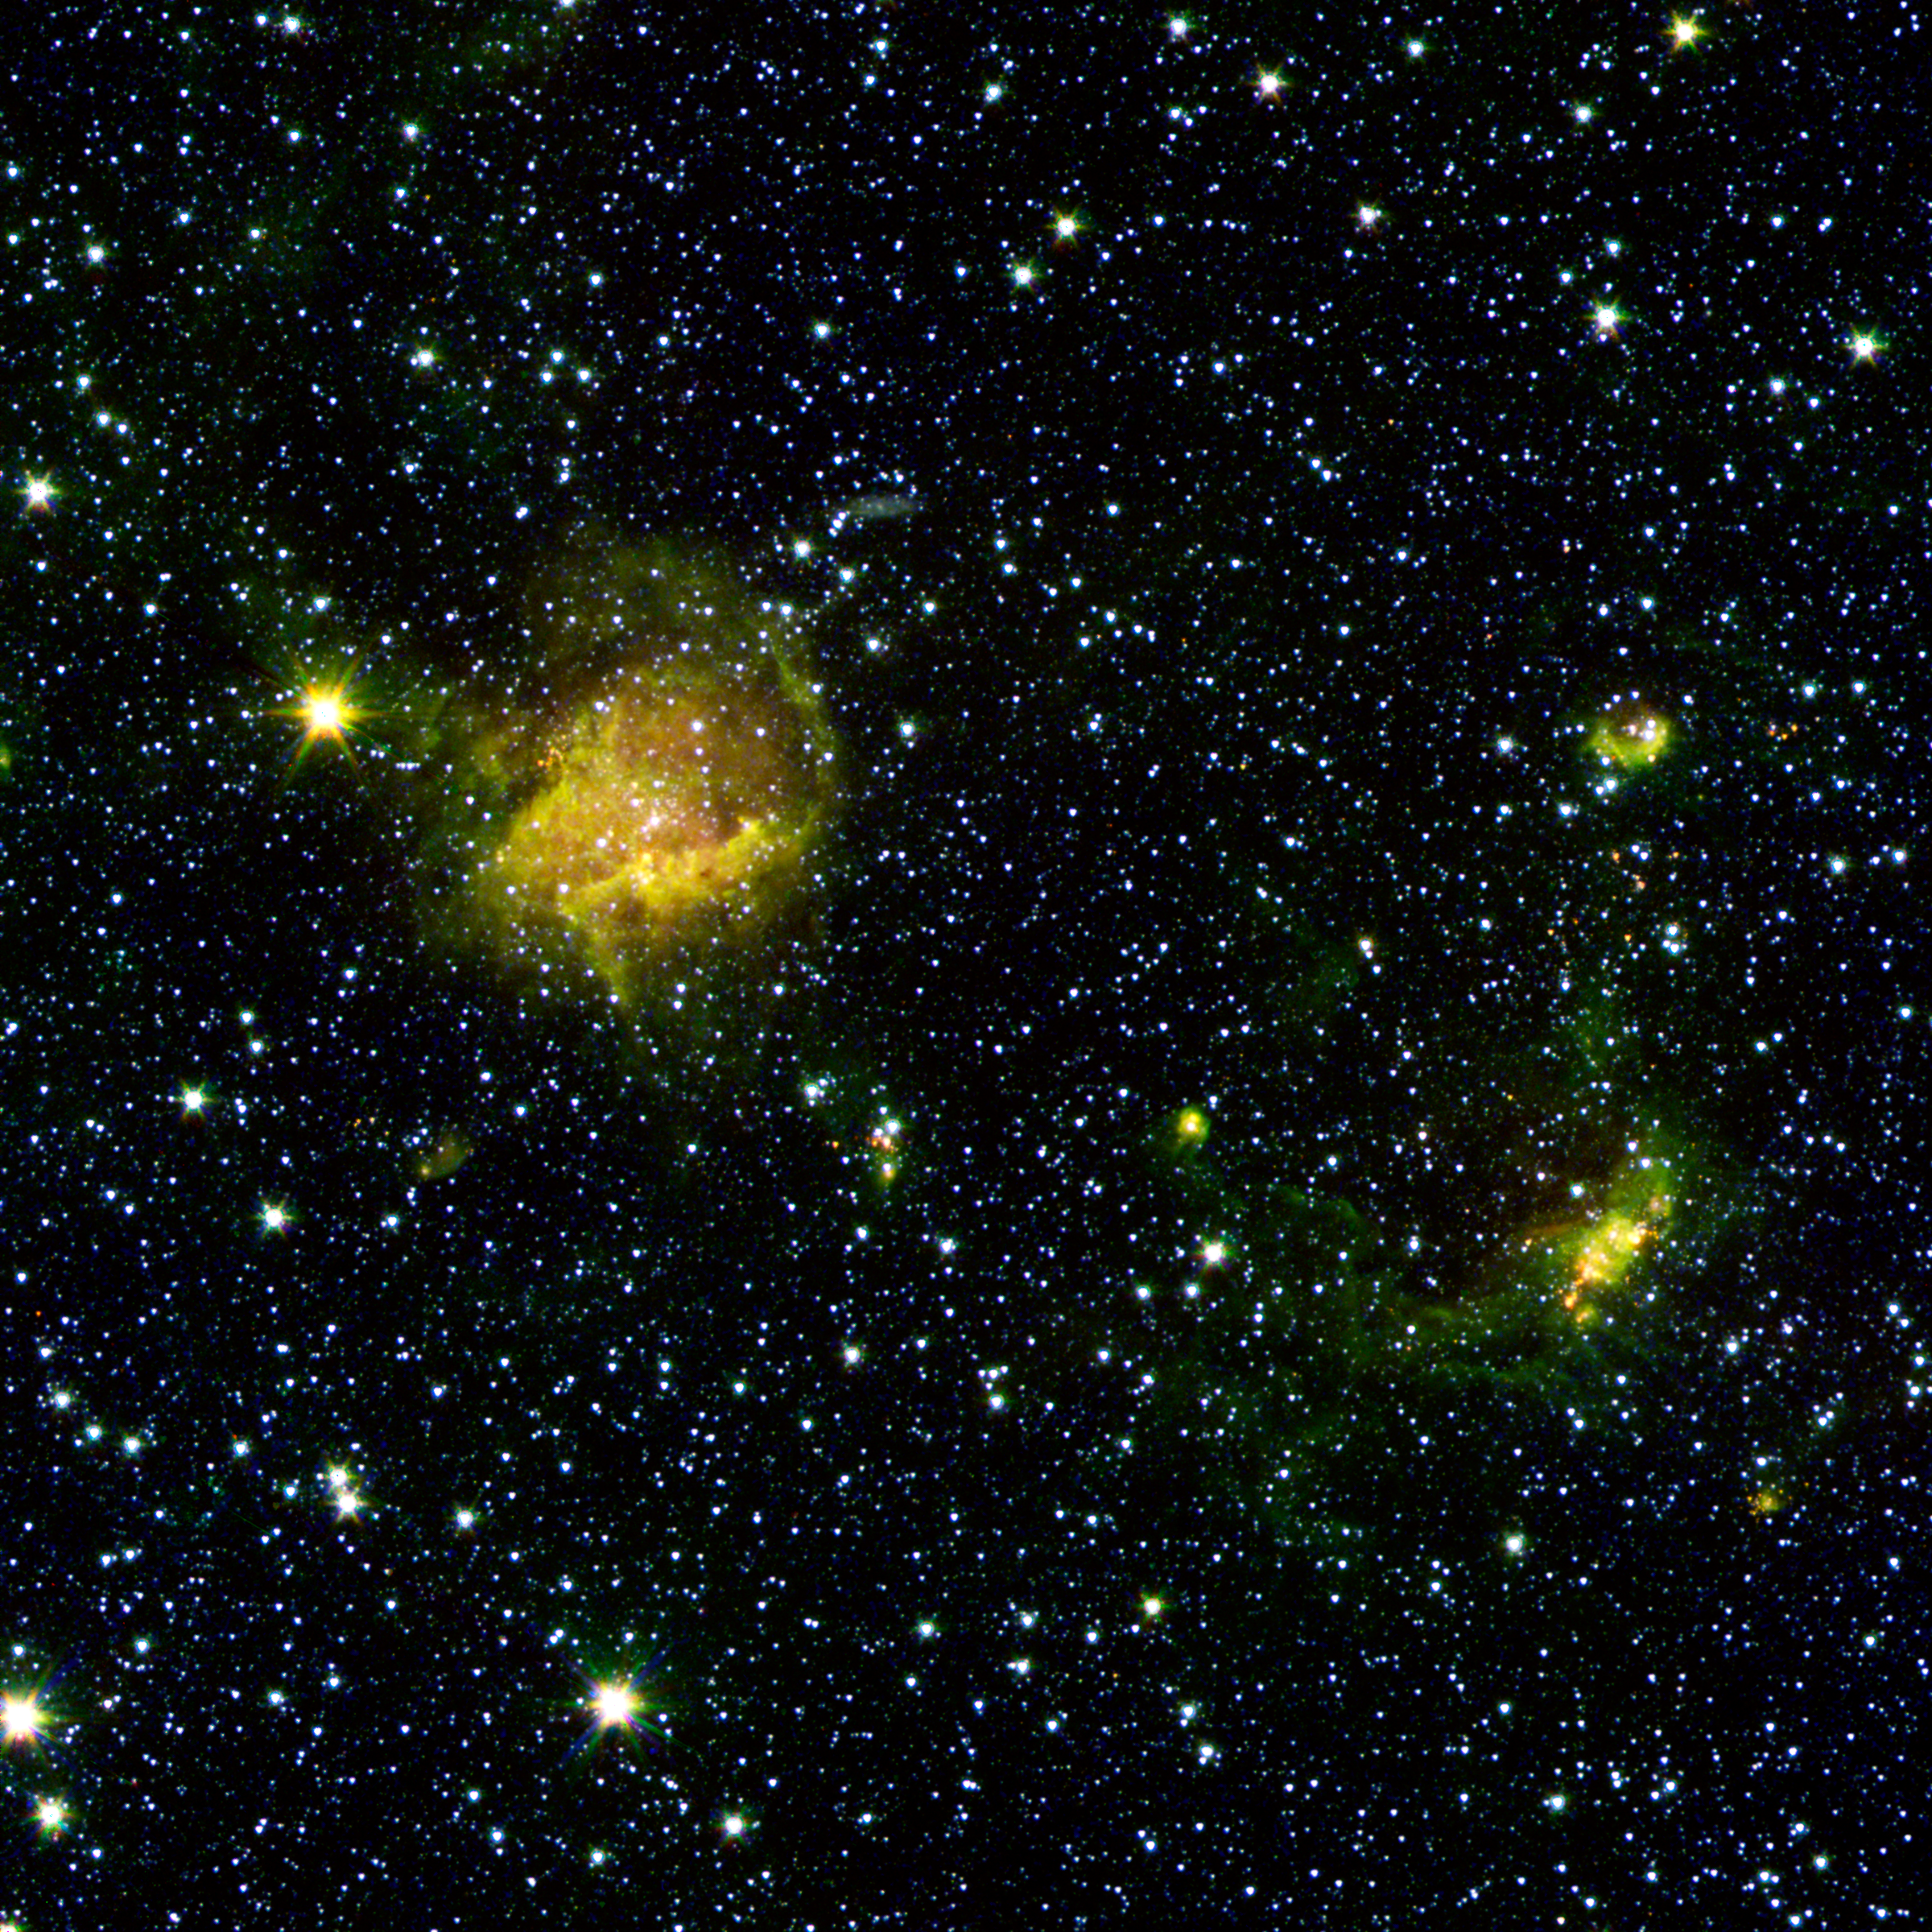

Beastly Stars and a Bubble

A star forming region called BG2107+49 shines from the considerable distance of more than 30,000 light years away in the upper left of this image. With GLIMPSE360's resolution and sensitivity, however, astronomers can "zoom in" on the action of star birth unfolding there, where behemoth stars ten to twenty times the mass of our sun are taking shape. To the right looms an expanding bubble of star formation likely triggered by powerful stellar winds blown from an earlier generation of stars that arose in the ring's center. The smattering of little red dots in the area and elsewhere are young forming stars still cocooned in gas and dust.

This image is a combination of data from Spitzer and the Two Micron All Sky Survey (2MASS). The Spitzer data was taken after Spitzer's liquid coolant ran dry in May 2009, marking the beginning of its "warm" mission. Light from Spitzer's remaining infrared channels at 3.6 and 4.5 microns has been represented in green and red, respectively. 2MASS 2.2 micron light is blue.

Credit: NASA/JPL-Caltech/2MASS/B. Whitney (SSI/University of Wisconsin)